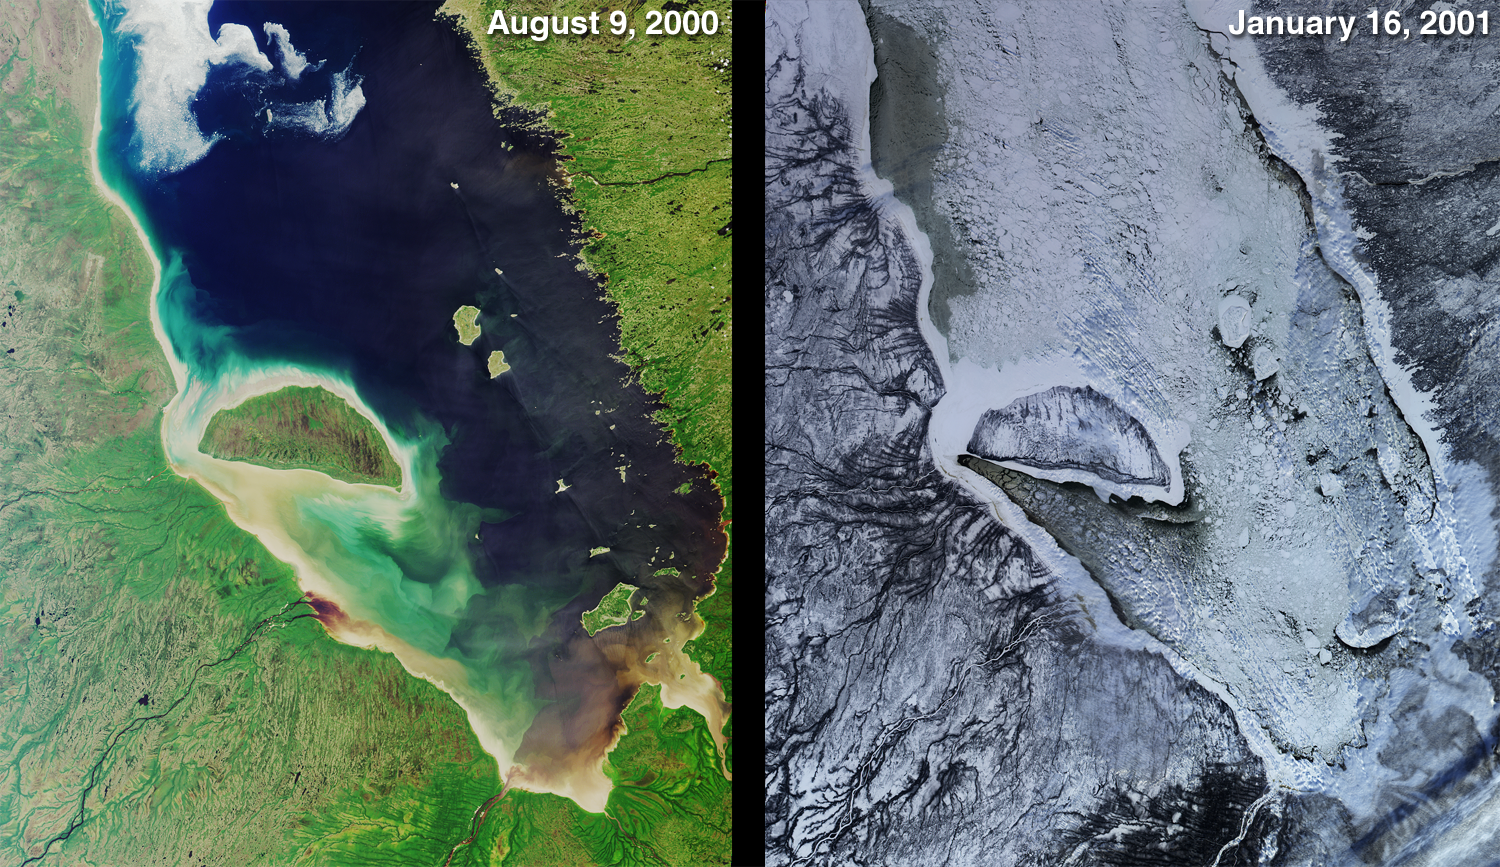

Green Summer and Icy Winter in James Bay

One year ago, in late February 2000, MISR began acquiring Earth imagery. Its “first light” images showed a frozen James Bay in the Ontario-Quebec region of Canada. These more recent nadir-camera views of the same area illuminate stark contrasts between summer and winter. The left-hand image was acquired on August 9, 2000 (Terra orbit 3427), and the right-hand image is from January 16, 2001 (Terra orbit 5757).

James Bay lies at the southern end of Hudson Bay. It is named for the English explorer Thomas James, who first explored the area in 1631 while searching for the Northwest Passage. Visible in these images are some of the many rivers that flow into the bay; starting at the southern tip and moving clockwise on the western side are the Harricana, Moose, Albany, and Attawapiskat. The latter enters the bay just to the west of the large, crescent-shaped Akimiski Island.

MISR was built and is managed by NASA’s Jet Propulsion Laboratory, Pasadena, CA, for NASA’s Office of Earth Science, Washington, DC. The Terra satellite is managed by NASA’s Goddard Space Flight Center, Greenbelt, MD. JPL is a division of the California Institute of Technology.

Credit: NASA/GSFC/JPL, MISR Team